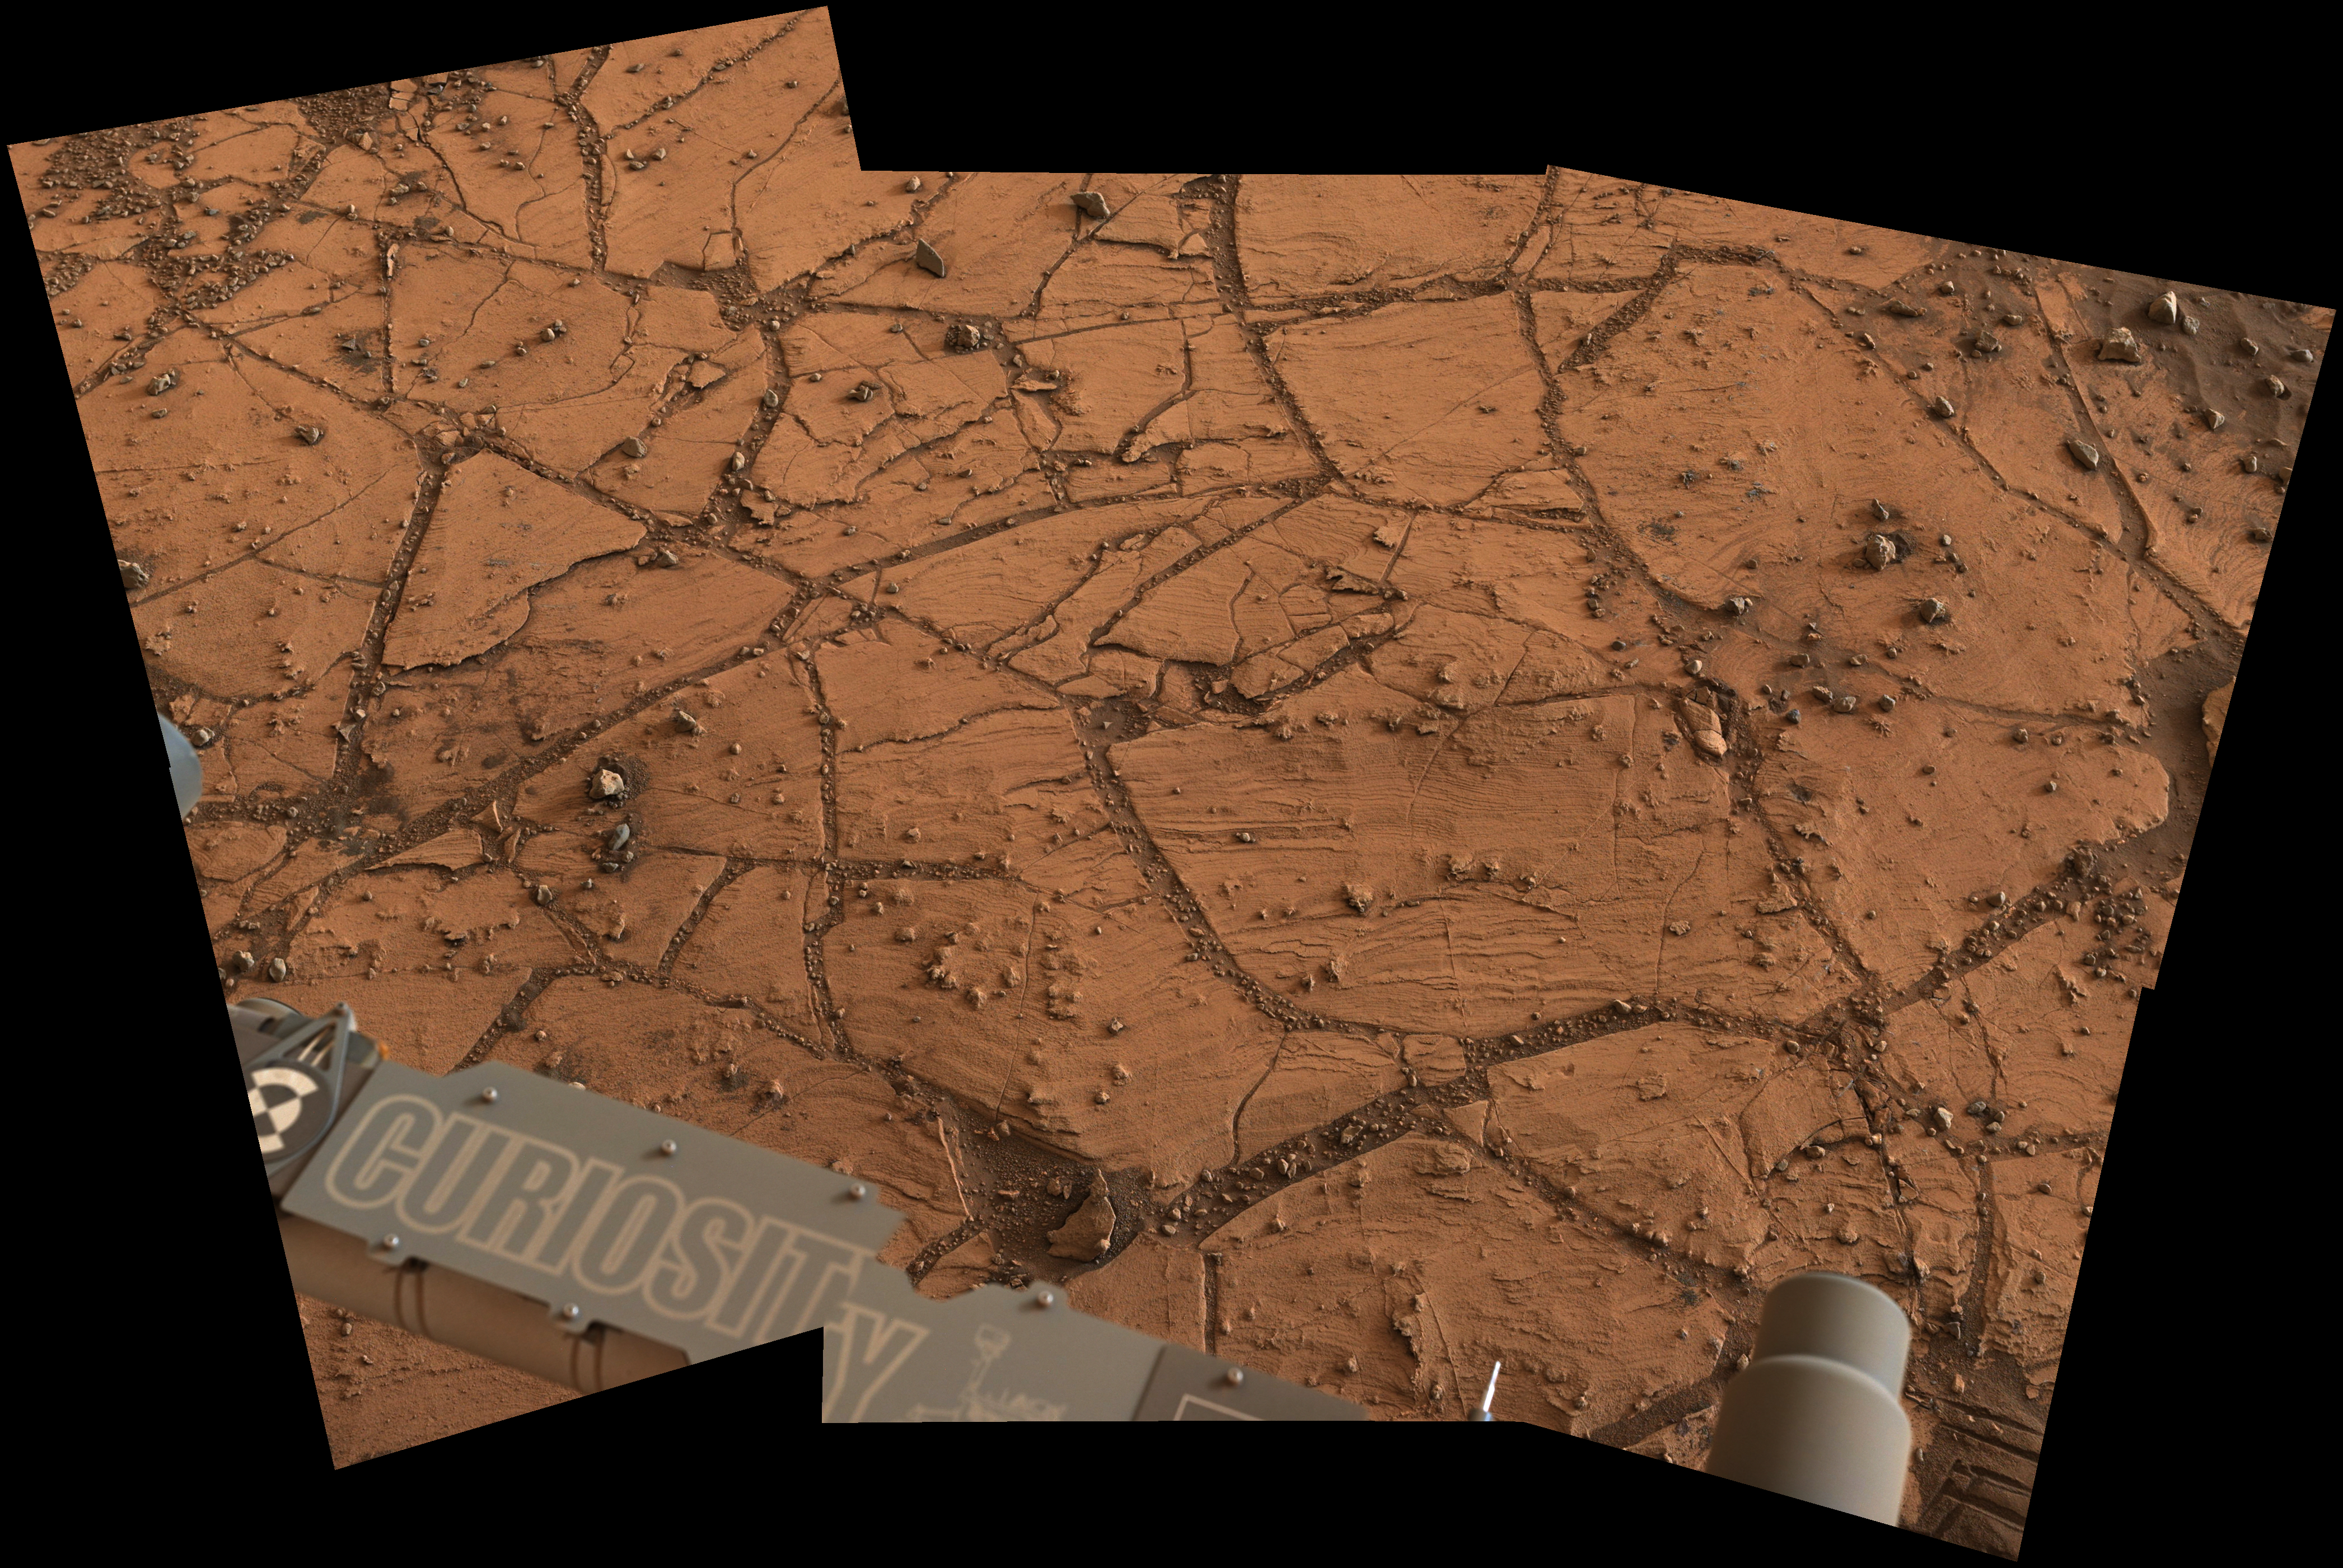

Fine-Grained, Finely Layered Rock at Base of Martian Mount Sharp

Figure 1

This patch of Martian bedrock, about 2 feet (70 centimeters) across, is finely layered rock with some pea-size inclusions. It lies near the lowest point of the “Pahrump Hills” outcrop, which forms part of the basal layer of Mount Sharp.

Researchers used the Mast Camera (Mastcam) on NASA’s Curiosity Mars rover to acquire this view on Nov. 9, 2014, the 803rd Martian day, or sol, of the rover’s work on Mars. The color has been approximately white-balanced to resemble how the scene would appear under daytime lighting conditions on Earth.

Figure 1 is a version with a scale bar overlaid on the image.

This mosaic was acquired for a detailed view of the workspace accessible with the rover’s robotic arm, in order to plan use of tools on the arm for investigating the rock. Targets in this area, including one called “Pelona,” are among the sites that were selected for close-up inspection during Curiosity’s second pass driving up the Pahrump Hills outcrop. A two-week first pass up the outcrop used the rover’s Mastcam and laser-firing ChemCam for initial survey of targets ranging about 30 feet (9 meters) in elevation.

An image showing the Pahrump Hills walkabout route is at PIA19039. An overhead map showing the walkabout drives, from Sol 780 (Oct. 16) to Sol 794 (Oct. 30) is at http://mars.jpl.nasa.gov/msl/images/Curiosity_Location_Sol803-full.jpg.

NASA’s Jet Propulsion Laboratory, a division of the California Institute of Technology, Pasadena, manages the Mars Science Laboratory Project for NASA’s Science Mission Directorate, Washington. JPL designed and built the project’s Curiosity rover. Malin Space Science Systems, San Diego, built and operates the rover’s Mastcam.

Credit: NASA/JPL-Caltech/MSSS